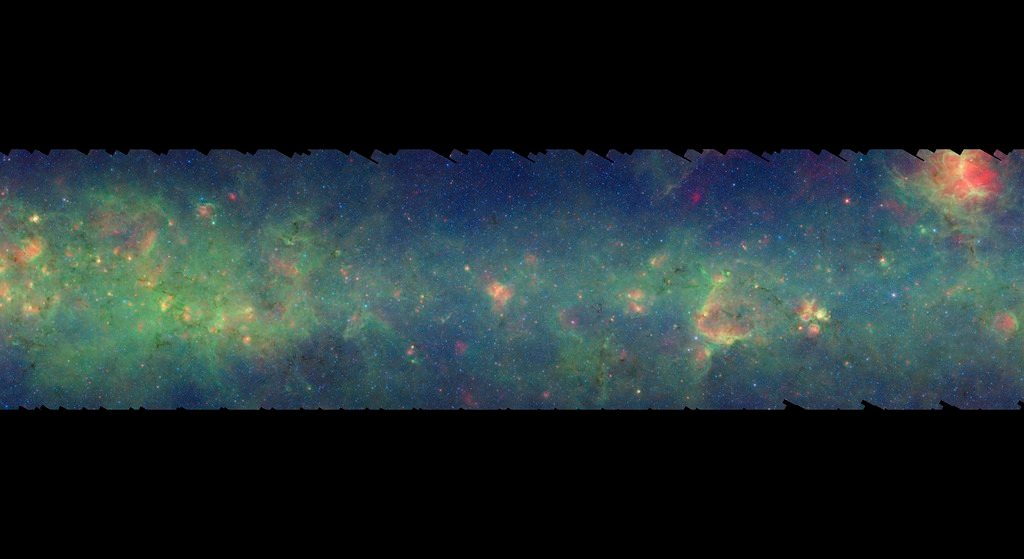

GLIMPSE-MIPSGAL Milky Way 6

This is one segment of an infrared portrait of dust and stars radiating in the inner Milky Way. More than 800,000 frames from NASA's Spitzer Space Telescope were stitched together to create the full image, capturing more than 50 percent of our entire galaxy.

As inhabitants of a flat galactic disk, Earth and its solar system have an edge-on view of their host galaxy, like looking at a glass dish from its edge. From our perspective, most of the galaxy is condensed into a blurry narrow band of light that stretches completely around the sky, also known as the galactic plane.

This segment extends through the constellations Scutum and Serpens Cauda. While most of these features are unseen in visible light due to foreground dust, the relatively nearby Eagle Nebula is easily seen in both visible and infrared light (upper left).

The swaths of green represent organic molecules, called polycyclic aromatic hydrocarbons, which are illuminated by light from nearby star formation, while the thermal emission, or heat, from warm dust is rendered in red. Star-forming regions appear as swirls of red and yellow, where the warm dust overlaps with the glowing organic molecules. The blue specks sprinkled throughout the photograph are Milky Way stars.

This survey segment spans galactic longitudes of 16.5 to 24.8 degrees and is centered at a galactic latitude of 0 degrees. It covers about two vertical degrees of the galactic plane.

This is a three-color composite that shows infrared observations from two Spitzer instruments. Blue represents 3.6-micron light and green shows light of 8 microns, both captured by Spitzer's infrared array camera. Red is 24-micron light detected by Spitzer's multiband imaging photometer. This combines observations from the Galactic Legacy Infrared Mid-Plane Survey Extraordinaire (GLIMPSE) and MIPSGAL projects.

Credit: NASA/JPL-Caltech/Univ. of Wisconsin